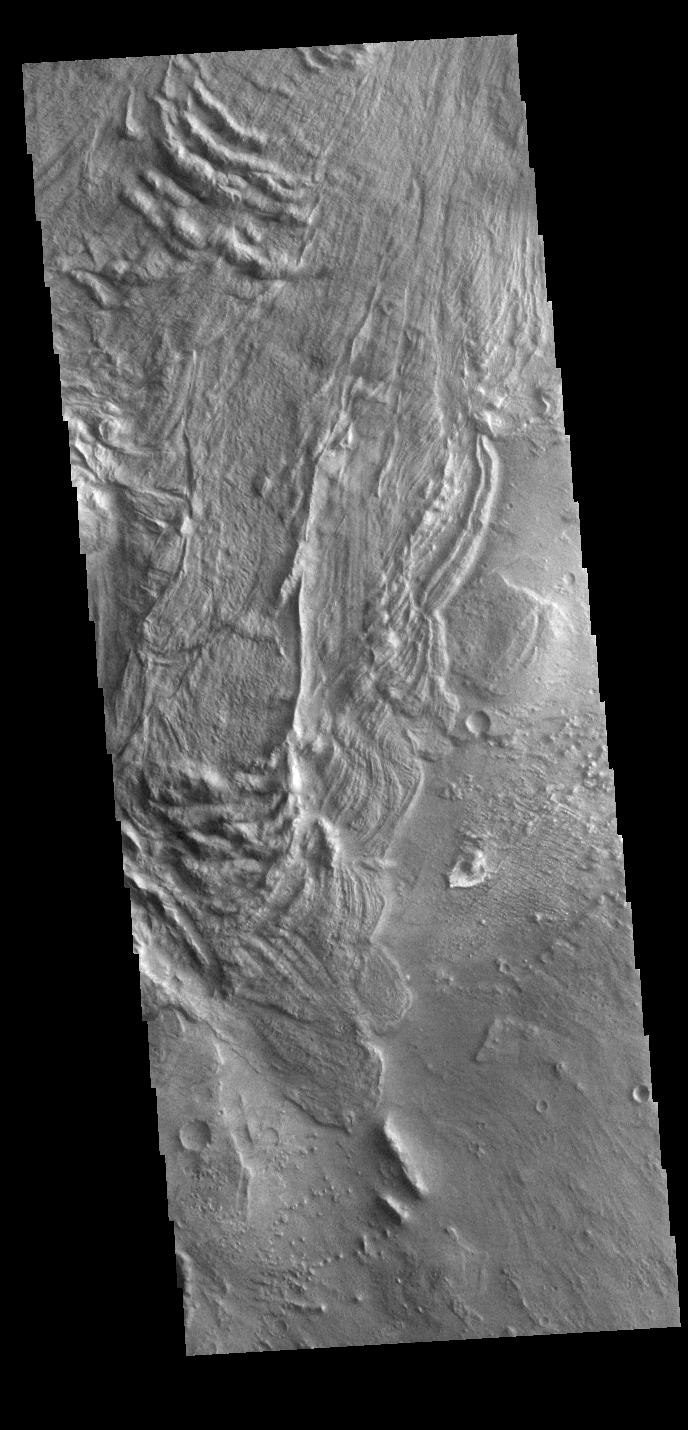

Melas Chasma Landslides

This VIS image is located in Melas Chasma. The linear and arcuate features are on the surface of a large landslide. This region of Melas Chasma is covered by several very large landslide deposits. Melas Chasma is part of the largest canyon system on Mars, Valles Marineris. At only 563 km long (349 miles) Melas is not the longest canyon, but it is the widest. Located in the center of Valles Marineris, it has depths up to 9,000 meters (30,000 feet) from the surrounding plains. In addition to landslide deposits, there are layered materials and sand dunes. There is evidence of both water and wind action as modes of formation for many of the interior deposits.

Credit: NASA/JPL-Caltech/ASU